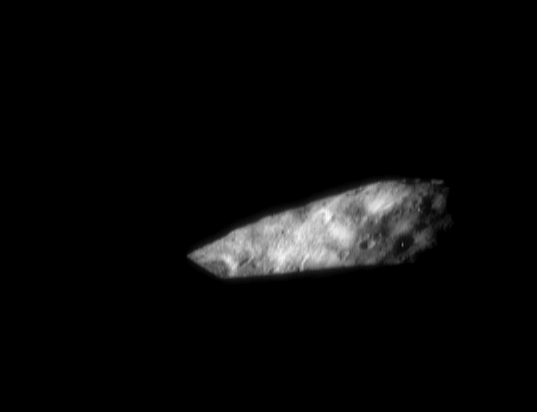

Sunset on Eros

Eros’ irregular shape gives rise to some stunning vistas at the time of sunrise or sunset. On March 6, 2000, the imager on the NEAR Shoemaker spacecraft caught this view of a stunning sunset. In the pitch black foreground the Sun has already set, but just over the horizon another part of the asteroid remains lit. Eros’ rotation period is just 5 hours, 16 minutes, so in the course one 24-hour Earth day an observer on Eros would be treated to four full cycles of sunrises and sunsets.

Built and managed by The Johns Hopkins University Applied Physics Laboratory, Laurel, Maryland, NEAR was the first spacecraft launched in NASA’s Discovery Program of low-cost, small-scale planetary missions. See the NEAR web page at http://near.jhuapl.edu/ for more details.

Credit: NASA/JPL/JHUAPL